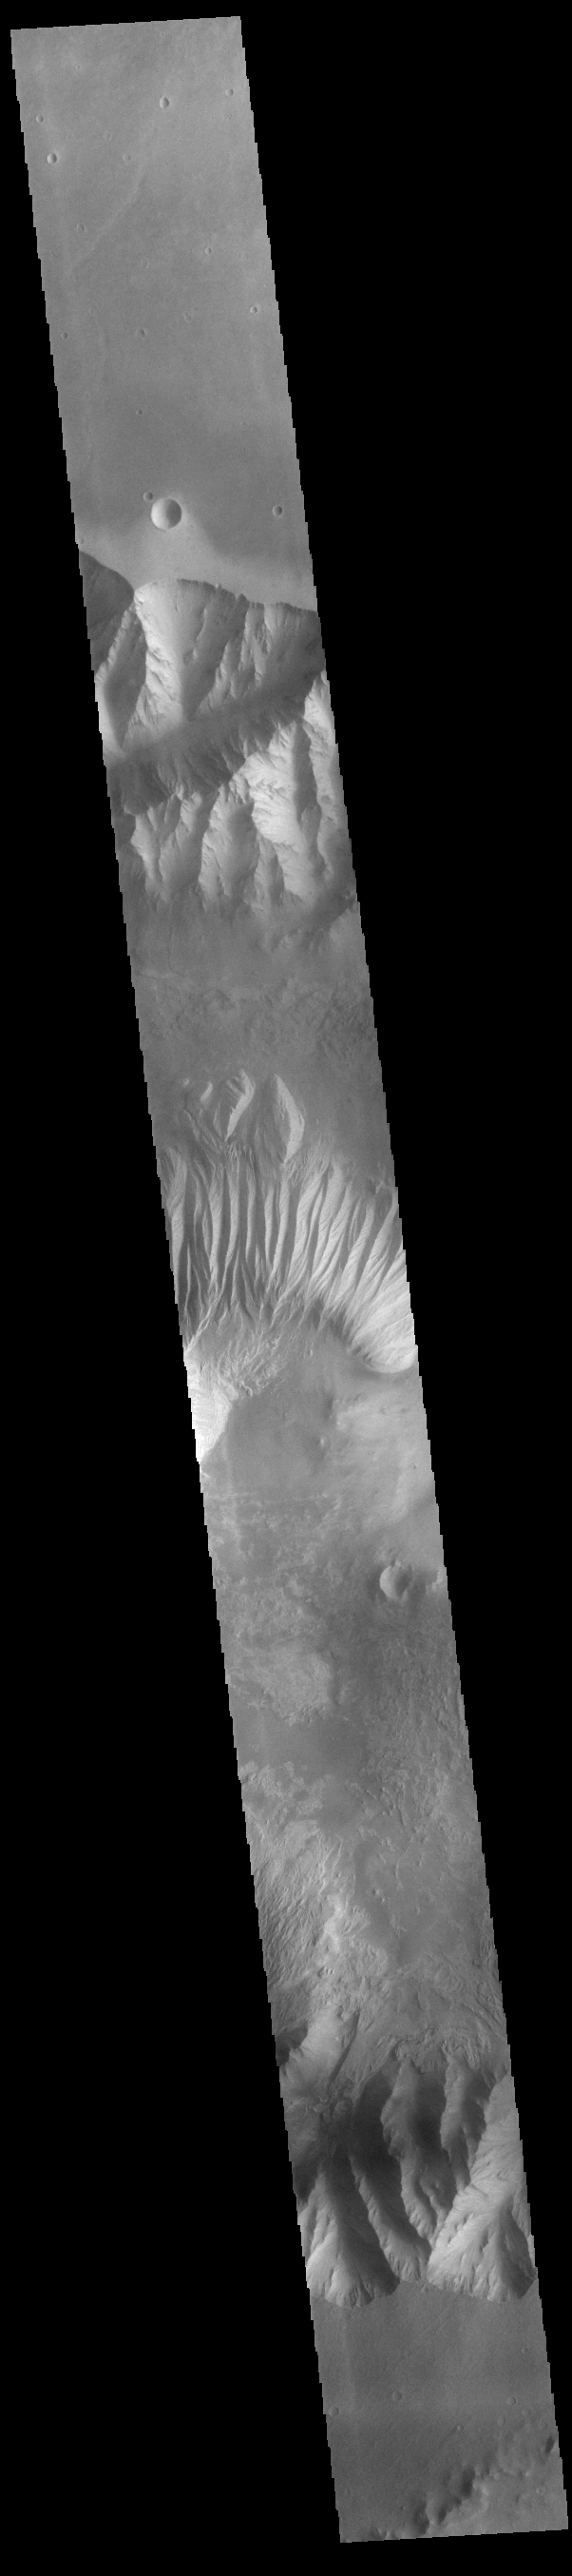

Eastern Candor Chasma

Today’s VIS image shows a cross section of eastern Candor Chasma. In the center of this image is a large hill. The sides of the hill are deeply incised by erosion, probably including both wind and water processes. Candor Chasma is one of the largest canyons that make up Valles Marineris. It is approximately 810 km long (503 miles) and has is divided into two regions – eastern and western Candor. Candor is located south of Ophir Chasma and north of Melas Chasma. The border with Melas Chasma contains many large landslide deposits. The floor of Candor Chasma includes a variety of landforms, including layered deposits, dunes, landslide deposits and steep sided cliffs and mesas. Many forms of erosion have shaped Candor Chasma. There is evidence of wind and water erosion, as well as significant gravity driven mass wasting (landslides).

Credit: NASA/JPL-Caltech/ASU